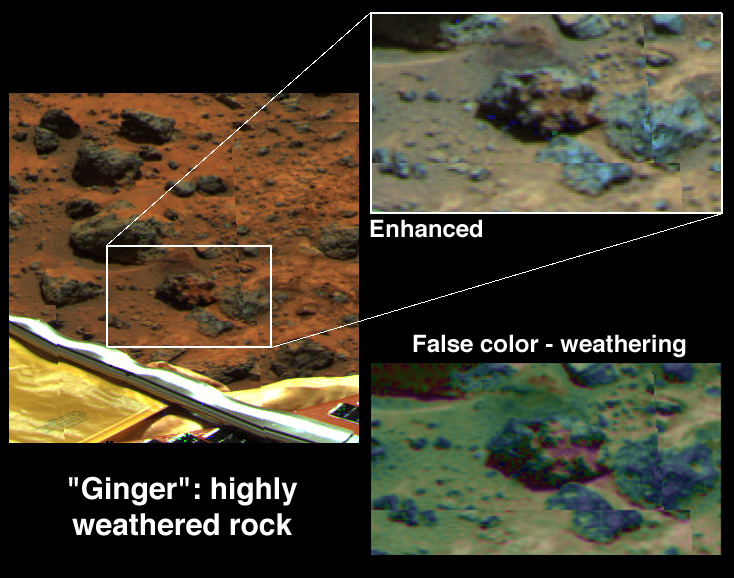

Weathering of Rock “Ginger”

One of the more unusual rocks at the site is Ginger, located southeast of the lander. Parts of it have the reddest color of any material in view, whereas its rounded lobes are gray and relatively unweathered. These color differences are brought out in the inset, enhanced at the upper right. In the false color image at the lower right, the shape of the visible-wavelength spectrum (related to the abundance of weathered ferric iron minerals) is indicated by the hue of the rocks. Blue indicates relatively unweathered rocks. Typical soils and drift, which are heavily weathered, are shown in green and flesh tones. The very red color in the creases in the rock surface correspond to a crust of ferric minerals. The origin of the rock is uncertain; the ferric crust may have grown underneath the rock, or it may cement pebbles together into a conglomerate. Ginger will be a target of future super-resolution studies to better constrain its origin.

Mars Pathfinder is the second in NASA’s Discovery program of low-cost spacecraft with highly focused science goals. The Jet Propulsion Laboratory, Pasadena, CA, developed and manages the Mars Pathfinder mission for NASA’s Office of Space Science, Washington, D.C. The Imager for Mars Pathfinder (IMP) was developed by the University of Arizona Lunar and Planetary Laboratory under contract to JPL. Peter Smith is the Principal Investigator. JPL is an operating division of the California Institute of Technology (Caltech).

Photojournal note: Sojourner spent 83 days of a planned seven-day mission exploring the Martian terrain, acquiring images, and taking chemical, atmospheric and other measurements. The final data transmission received from Pathfinder was at 10:23 UTC on September 27, 1997. Although mission managers tried to restore full communications during the following five months, the successful mission was terminated on March 10, 1998.

Credit: NASA/JPL/Johns Hopkins University